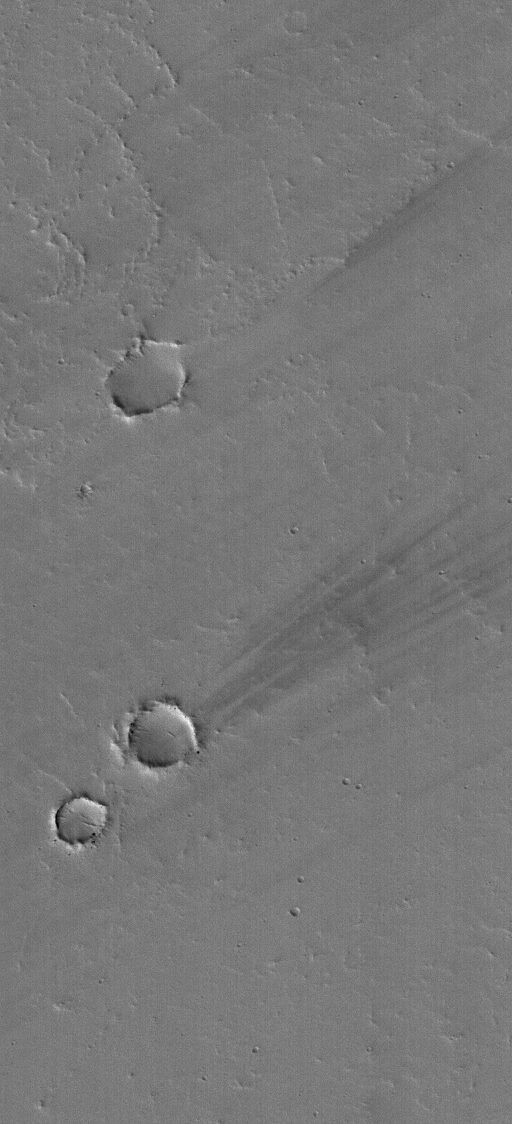

Work of the Wind

18 January 2006
This Mars Global Surveyor (MGS) Mars Orbiter Camera (MOC) image shows a few dark wind streaks in the lee — the downwind side — of shallow craters on a lava- and dust-covered plain in eastern Tharsis. Streaks in east Tharsis, such as these, are usually very superficial features that change on timescales as quickly as a few weeks to months as very thin coatings of dust are redistributed by the wind.

Location near: 2.4°N, 95.6°W
Image width: ~1 km (~0.6 mi)
Illumination from: lower left
Season: Northern Winter

Credit: NASA/JPL/Malin Space Science Systems